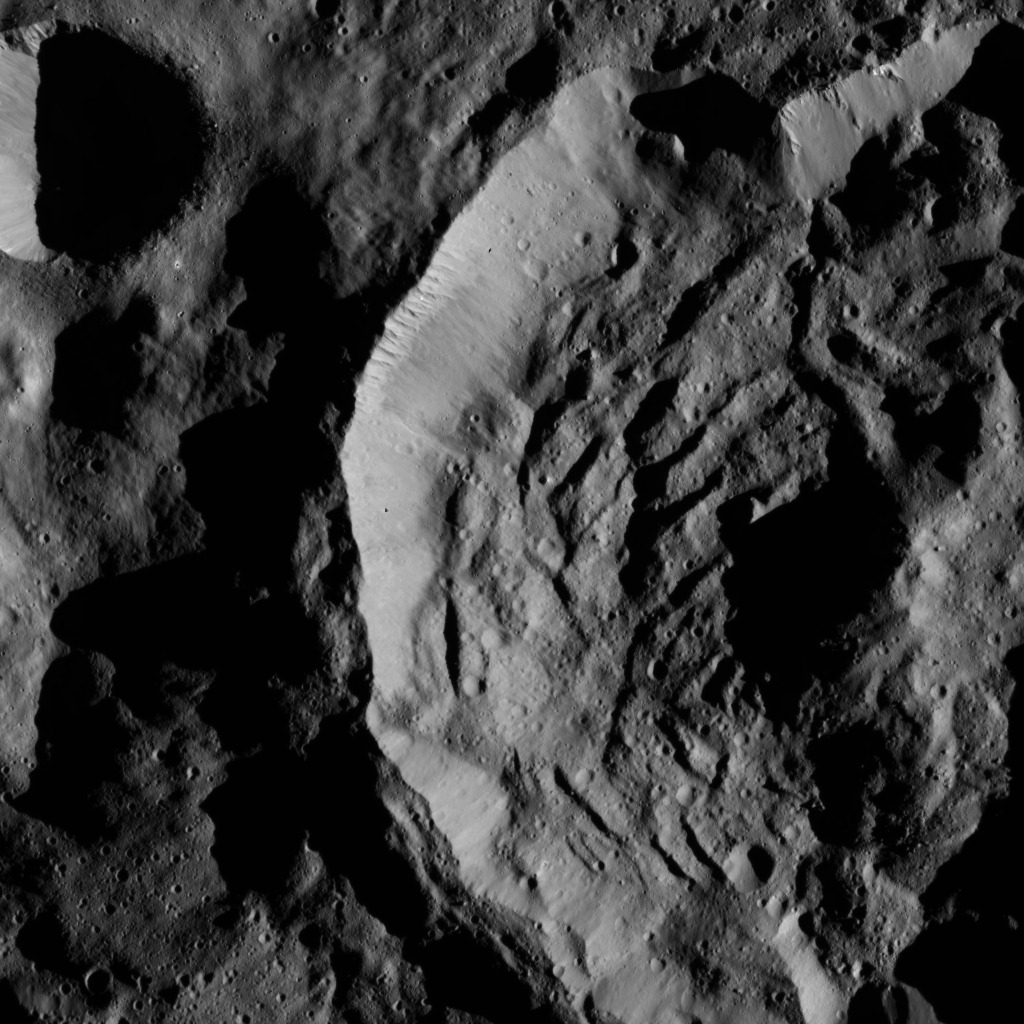

Dawn LAMO Image 36

This view from NASA’s Dawn spacecraft shows part of the 25-mile wide (41-kilometer wide) crater named Sekhet on Ceres. Prominent shadows within the crater highlight Sekhet’s central peak and mounds of material that have slumped downward from its walls. Compacted material forms spurs along the upper part of the crater wall. The rim of Sekhet shows a kink in its shape (at top right), possibly indicating a variation in the surface material at that location.

A smaller crater at upper left is surrounded by a smooth plain, which probably resulted from seismic shaking during the impact that created it.

The image is centered at approximately 67.3 degrees south latitude, 251.5 degrees east longitude. Dawn captured the scene on Jan. 6, 2016, from its low-altitude mapping orbit (LAMO), at an altitude of 241 miles (388 kilometers) above Ceres. The image resolution is 118 feet (36 meters) per pixel.

Dawn’s mission is managed by JPL for NASA’s Science Mission Directorate in Washington. Dawn is a project of the directorate’s Discovery Program, managed by NASA’s Marshall Space Flight Center in Huntsville, Alabama. UCLA is responsible for overall Dawn mission science. Orbital ATK, Inc., in Dulles, Virginia, designed and built the spacecraft. The German Aerospace Center, the Max Planck Institute for Solar System Research, the Italian Space Agency and the Italian National Astrophysical Institute are international partners on the mission team.

Credit: NASA/JPL-Caltech/UCLA/MPS/DLR/IDA